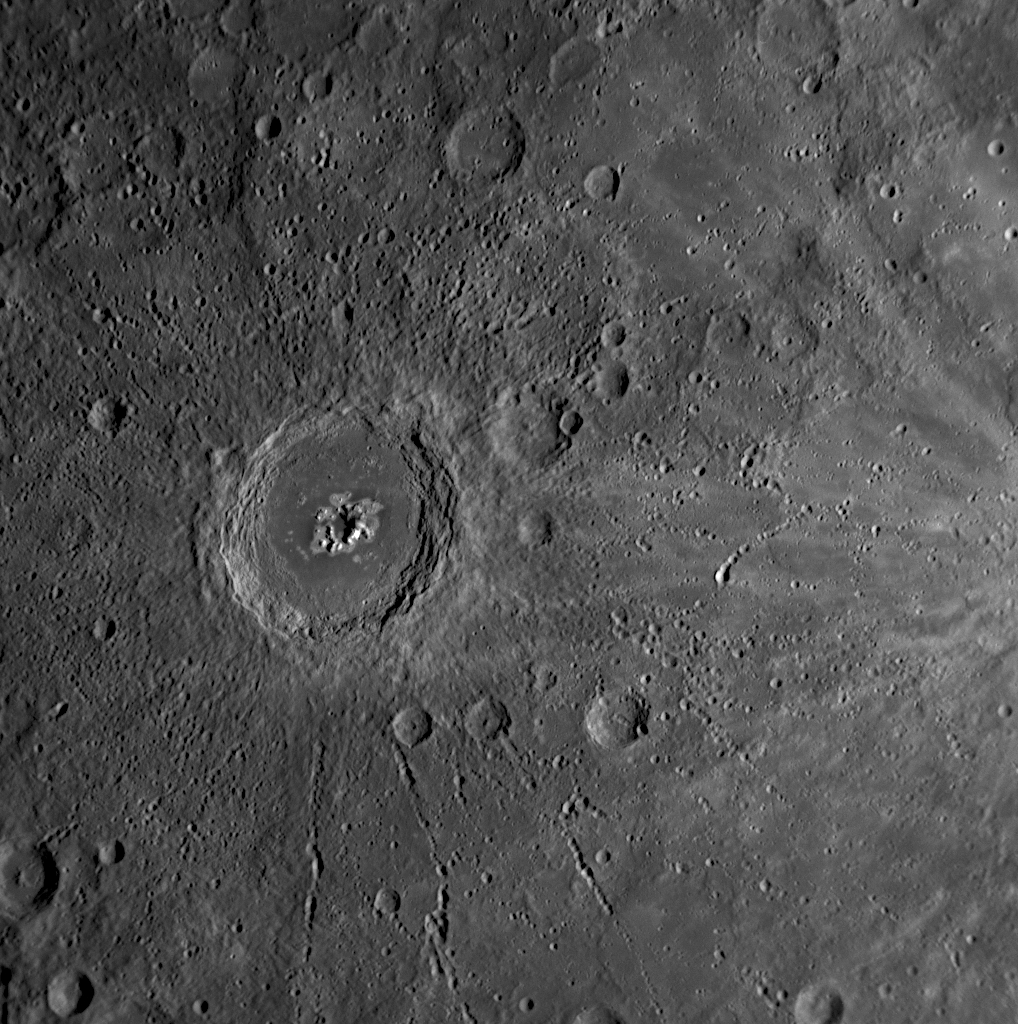

Now Introducing: Eminescu

Last week, the MESSENGER team learned that the impact crater seen in the middle of this Narrow Angle Camera (NAC) image has been officially named Eminescu. The crater was named in honor of Mihai Eminescu, an accomplished and influential poet who is still considered the national poet of Romania. The MESSENGER team proposed the name to the International Astronomical Union (IAU), the authority that officially names surface features on planetary bodies.

Eminescu crater is 125 kilometers (78 miles) in diameter and can be seen just at the top of the image previously released on January 30 (PIA10384). The image shown here was acquired by the Mercury Dual Imaging System (MDIS) on January 14, 2008, and shows a portion of Mercury’s surface unseen by spacecraft prior to MESSENGER’s historic flyby. Eminescu is a particularly interesting crater for several reasons. Eminescu formed more recently than most of the craters on Mercury, on the grounds that there are very few later craters superposed on it. Moreover, impressive chains of secondary craters, formed by material ejected by the impact explosion that formed the crater, radiate away from Eminescu. The central peaks within the crater are arranged in a circular pattern; geologists call this a “peak ring.” The bright peaks inside Eminescu exhibit unusual color characteristics in the 11-color Wide Angle Camera (WAC) images, which the MESSENGER Science Team is currently studying. They show up with a bluish tinge in the previously released false-color image of the entire planet (PIA10398); Eminescu is just north of the equator, near the day/night “terminator” in that image.

Image Mission Elapsed Time (MET): 108828468

These images are from MESSENGER, a NASA Discovery mission to conduct the first orbital study of the innermost planet, Mercury. For information regarding the use of images, see the MESSENGER image use policy.

Credit: NASA/Johns Hopkins University Applied Physics Laboratory/Carnegie Institution of Washington